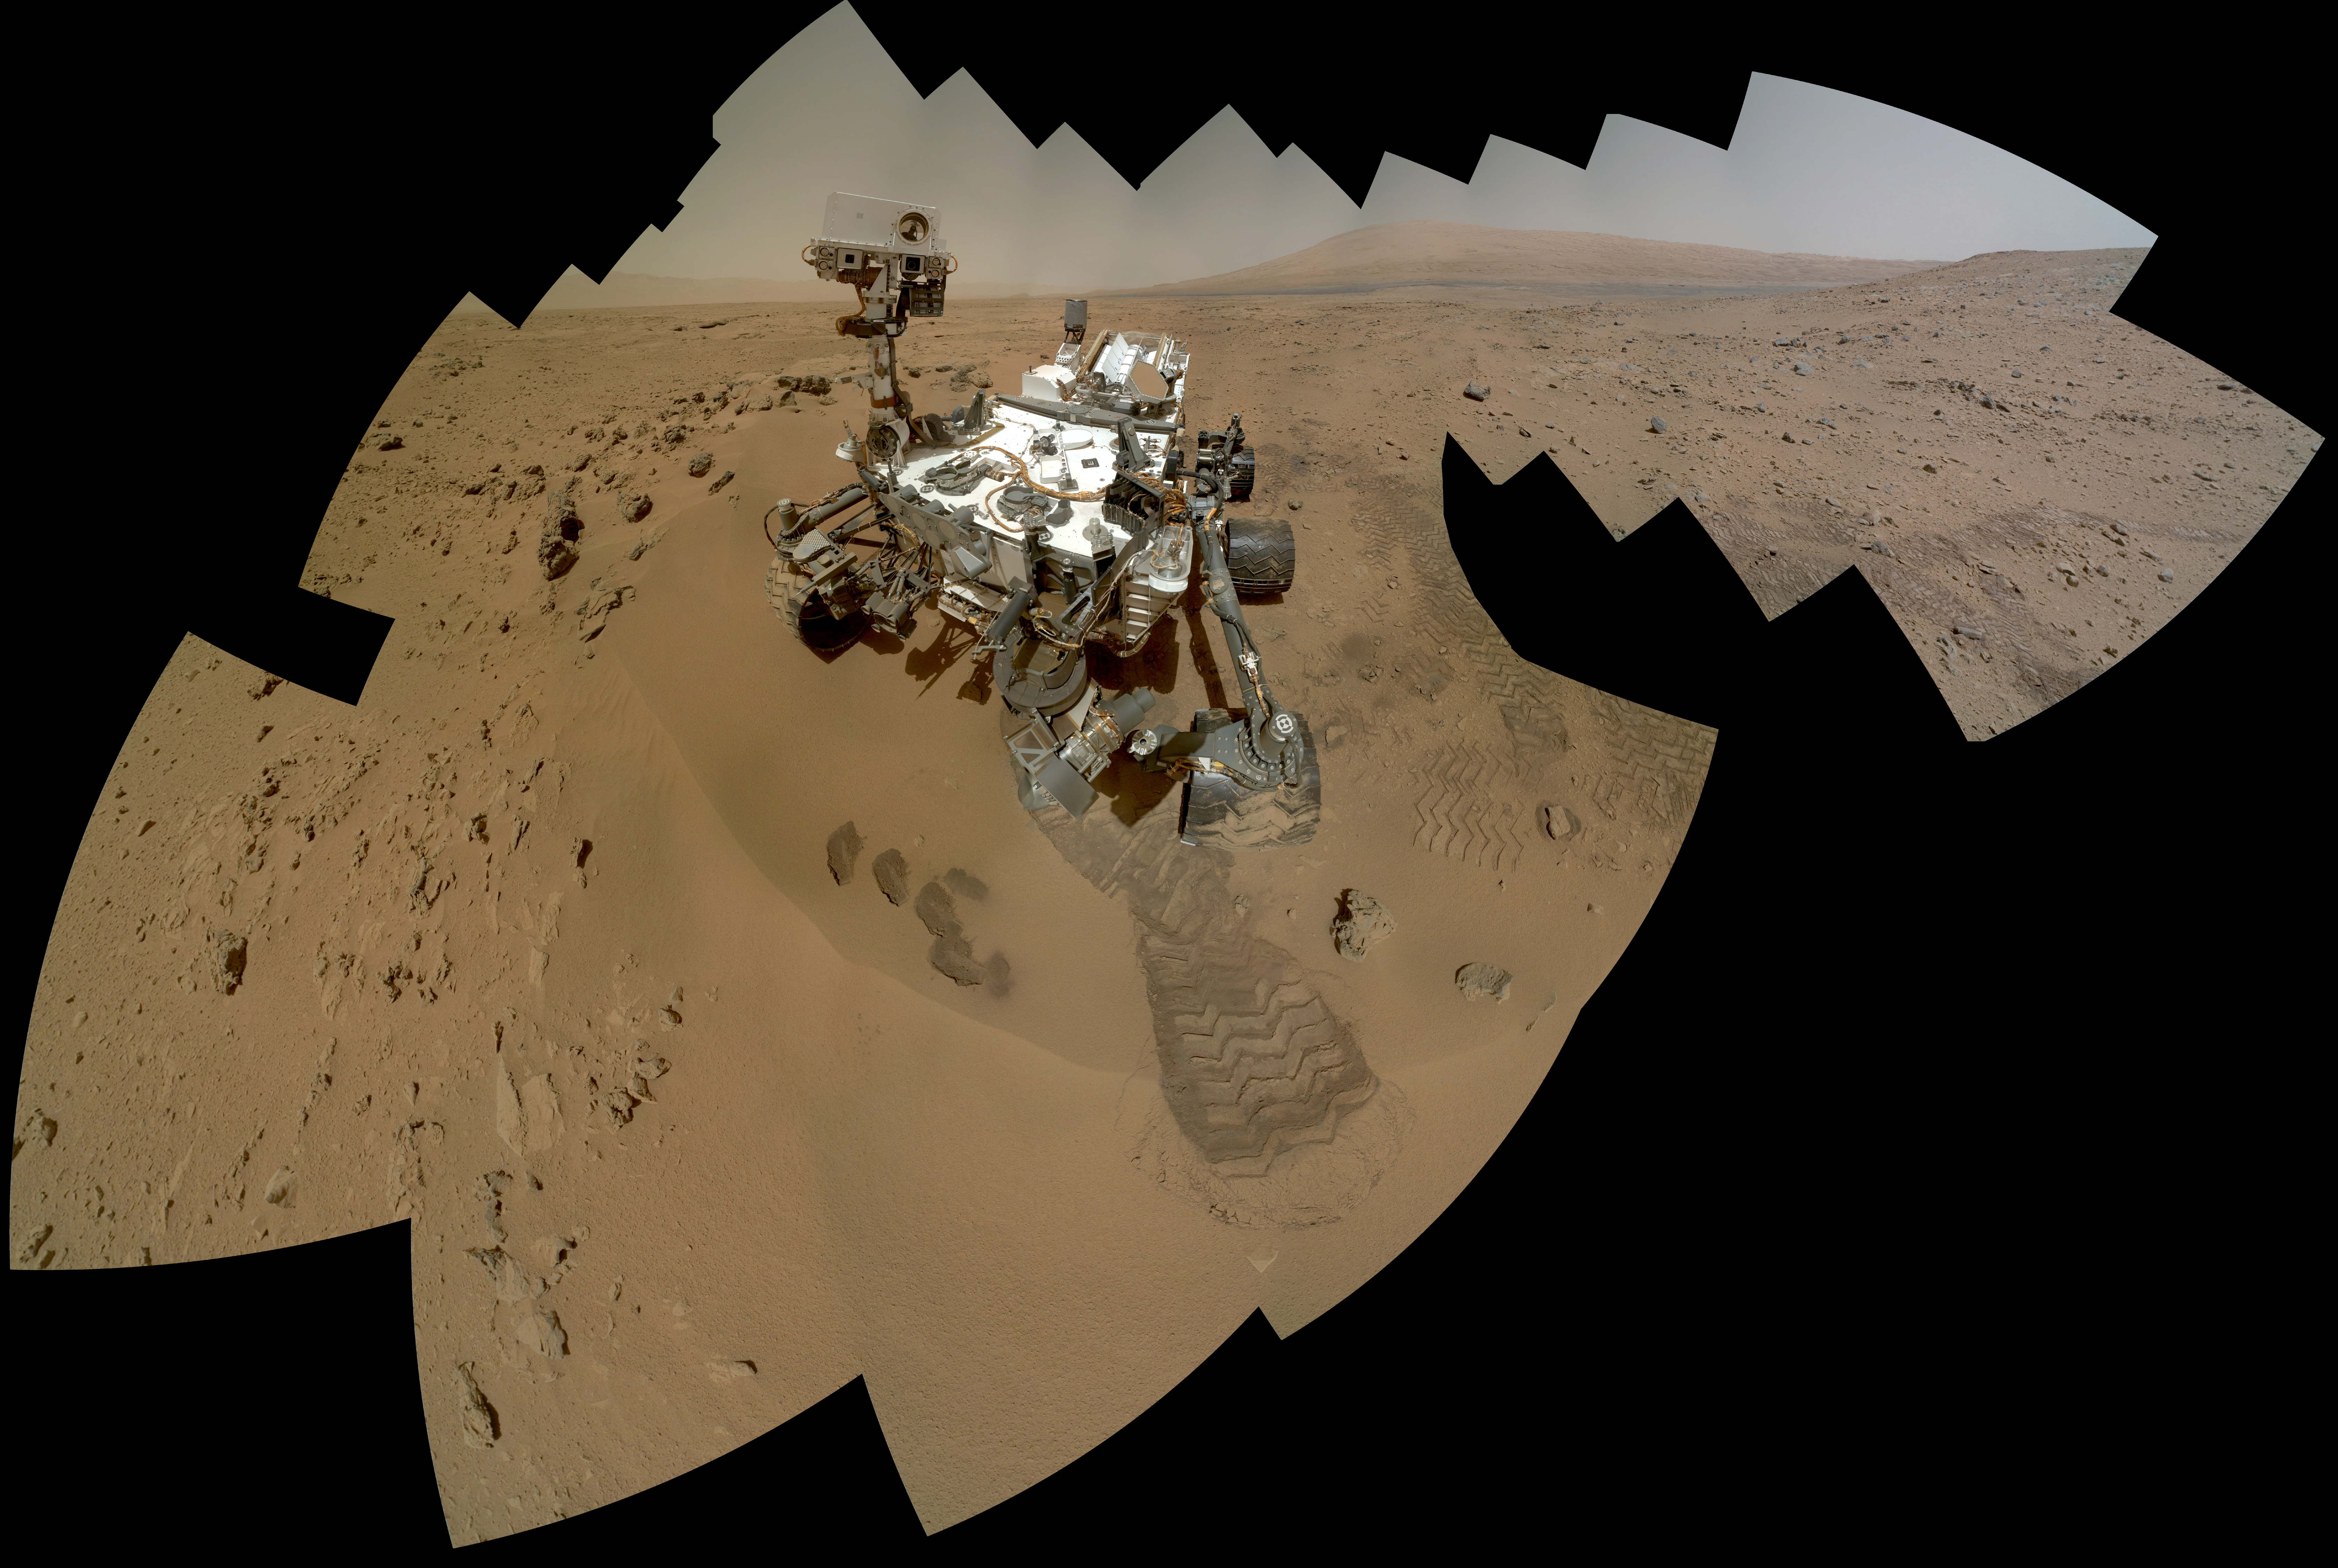

Curiosity Self-Portrait, Wide View

On the 84th and 85th Martian days of the NASA Mars rover Curiosity’s mission on Mars (Oct. 31 and Nov. 1, 2012), NASA’s Curiosity rover used the Mars Hand Lens Imager (MAHLI) to capture dozens of high-resolution images to be combined into self-portrait images of the rover. This version of the full-color self-portrait includes more of the surrounding terrain than a version produced earlier (PIA16239).

The mosaic shows the rover at “Rocknest,” the spot in Gale Crater where the mission’s first scoop sampling took place. Four scoop scars can be seen in the regolith in front of the rover. A fifth scoop was collected later.

The base of Gale Crater’s 3-mile-high (5-kilometer) sedimentary mountain, Mount Sharp, rises on the horizon in the right half of the mosaic. Mountains in the background to the left are the northern wall of Gale Crater. The Martian landscape and the turret on the rover’s arm appear inverted within the round, reflective ChemCam instrument at the top of the rover’s mast.

The rover’s robotic arm is not visible in the mosaic. MAHLI, which took the component images for this mosaic, is mounted on a turret at the end of the arm. Wrist motions and turret rotations on the arm allowed MAHLI to acquire the mosaic’s component images. The arm was positioned out of the shot in the images or portions of images used in the mosaic. An animation of the complex choreography the arm used for positioning the camera to take each of the images is at http://www.nasa.gov/multimedia/videogallery/index.html?media_id=156880341.

Self-portraits like this one document the state of the rover and allow mission engineers to track changes over time, such as dust accumulation and wheel wear. Due to its location on the end of the robotic arm, only MAHLI (among the rover’s 17 cameras) is able to image some parts of the craft, including the port-side wheels.

Malin Space Science Systems, San Diego, developed, built and operates MAHLI. NASA’s Jet Propulsion Laboratory, Pasadena, Calif., manages the Mars Science Laboratory Project and the mission’s Curiosity rover for NASA’s Science Mission Directorate in Washington. The rover was designed and assembled at JPL, a division of the California Institute of Technology in Pasadena.

For more about NASA’s Curiosity mission, visit: http://www.jpl.nasa.gov/msl, http://www.nasa.gov/mars, and http://mars.jpl.nasa.gov/msl.

Photojournal Note: Also available is the full resolution TIFF file PIA16457_full.tif. This file may be too large to view from a browser; it can be downloaded onto your desktop by right-clicking on the previous links and viewed with image viewing software.

Credit: NASA/JPL-Caltech/MSSS